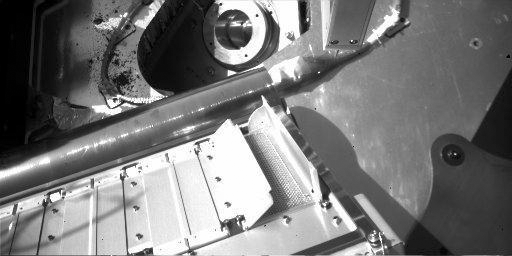

First TEGA Oven is Ready to Accept a Sample

The Thermal and Evolved Gas Analyzer instrument has been checked out and has been approved to accept the sample from the location informally called “Baby Bear.” Although the doors did not fully open, tests have shown that enough sample will get in to fill the tiny oven. This image was taken on the eighth day of the Mars mission, or Sol 8 (June 2, 2008) by the Robotic Arm Camera aboard NASA’s Phoenix Mars Lander.

The Phoenix Mission is led by the University of Arizona, Tucson, on behalf of NASA. Project management of the mission is by NASA’s Jet Propulsion Laboratory, Pasadena, Calif. Spacecraft development is by Lockheed Martin Space Systems, Denver.

Photojournal Note: As planned, the Phoenix lander, which landed May 25, 2008 23:53 UTC, ended communications in November 2008, about six months after landing, when its solar panels ceased operating in the dark Martian winter.

Credit: NASA/JPL-Caltech/University of Arizona/Max Planck Institute